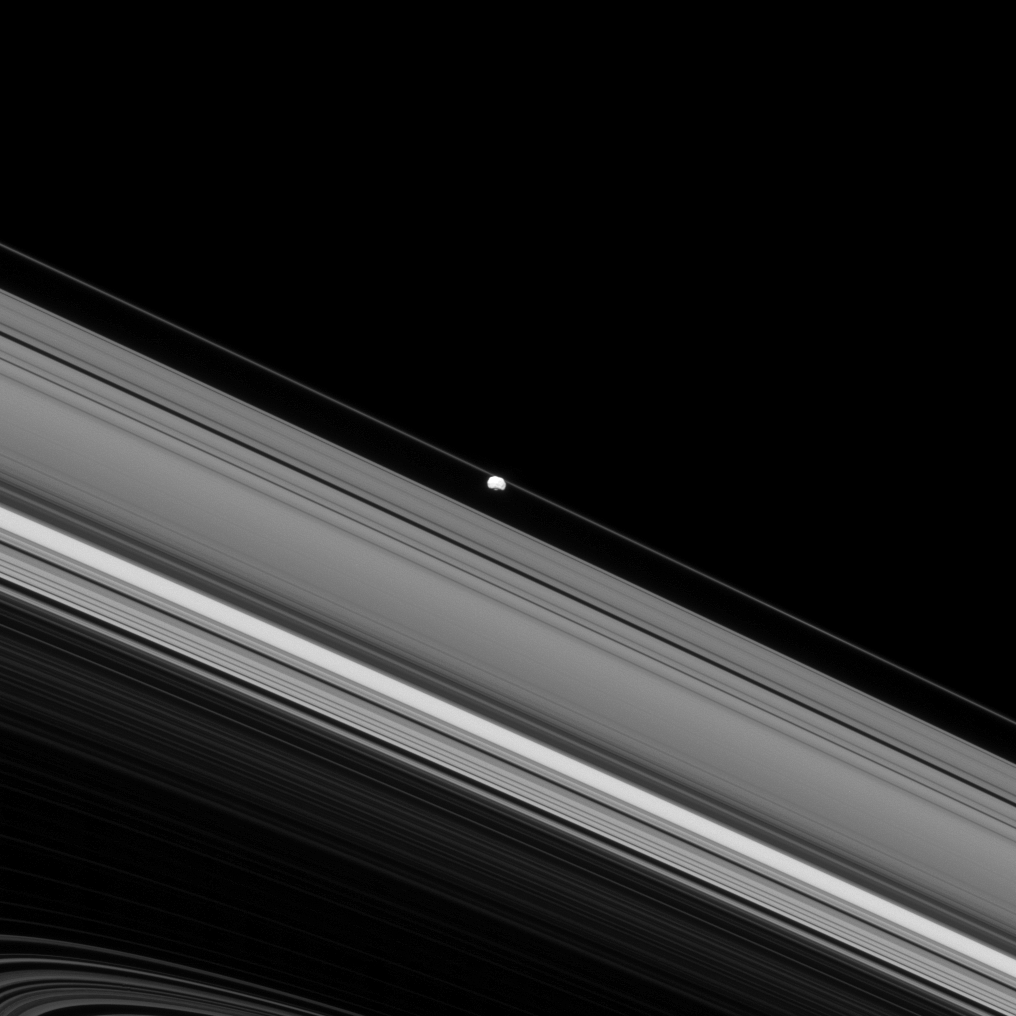

Going Rogue?

Although Epimetheus appears to be orbiting between the A and F rings in this image, it’s just an illusion! Epimetheus, which orbits Saturn well outside of the F ring’s orbit, is actually on the near side of Saturn to Cassini while the rings seen here are on the far side of the planet. Whew, that’s a relief!

This view looks toward the unilluminated side of the rings from about 3 degrees below the ringplane. The image was taken in visible light with the Cassini spacecraft narrow-angle camera on April 15, 2013.

The view was acquired at a distance of approximately 700,000 miles (1.1 million kilometers) from Epimetheus and at a Sun-Epimetheus-spacecraft, or phase, angle of 30 degrees. Image scale is 4 miles (7 kilometers) per pixel.

The Cassini-Huygens mission is a cooperative project of NASA, the European Space Agency and the Italian Space Agency. The Jet Propulsion Laboratory, a division of the California Institute of Technology in Pasadena, manages the mission for NASA’s Science Mission Directorate, Washington, D.C. The Cassini orbiter and its two onboard cameras were designed, developed and assembled at JPL. The imaging operations center is based at the Space Science Institute in Boulder, Colo.

Credit: NASA/JPL-Caltech/Space Science Institute